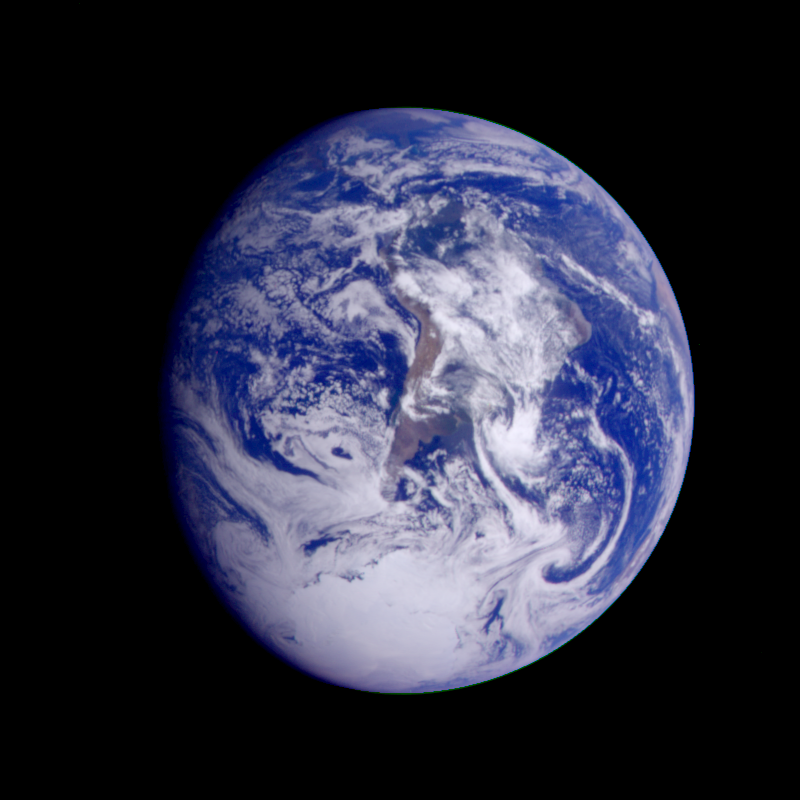

Earth – South America (First Frame of Earth Spin Movie)

This color image of the Earth was obtained by Galileo at about 6:10 a.m. Pacific Standard Time on Dec. 11, 1990, when the spacecraft was about 1.3 million miles from the planet during the first of two Earth flybys on its way to Jupiter. The color composite used images taken through the red, green and violet filters. South America is near the center of the picture, and the white, sunlit continent of Antarctica is below. Picturesque weather fronts are visible in the South Atlantic, lower right. This is the first frame of the Galileo Earth spin movie, a 500- frame time-lapse motion picture showing a 25-hour period of Earth’s rotation and atmospheric dynamics.

Credit: NASA/JPL